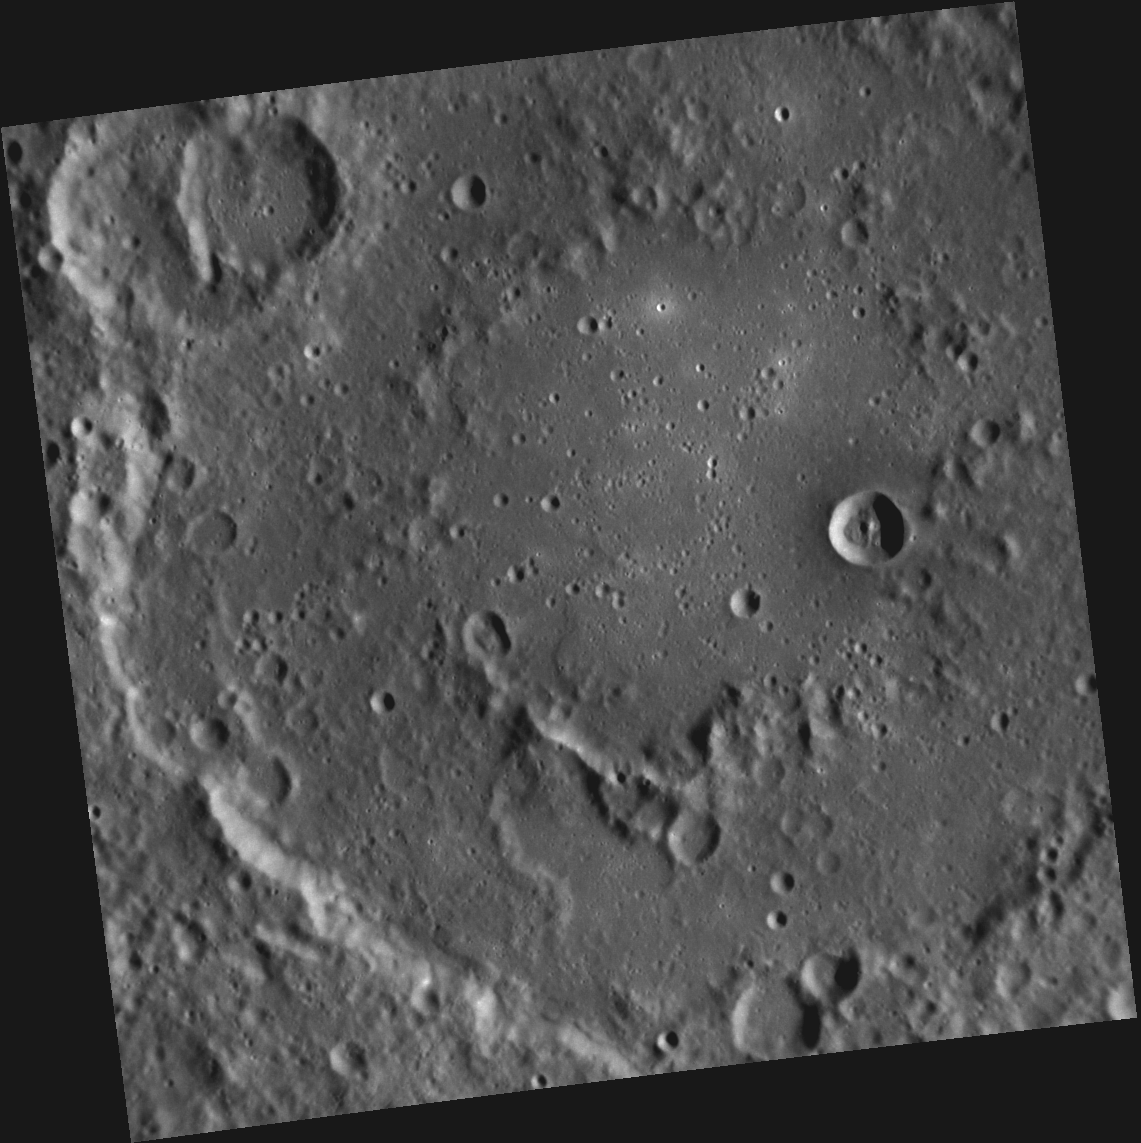

The Man Who Set Mercury to Music

This image, taken with the Narrow Angle Camera (NAC), shows Holst crater. A peak-ring basin, Holst is one of 23 Mercury craters recently assigned names by the IAU. Holst was named for English composer Gustav Holst, who is best known for his orchestral suite The Planets — the third movement of which is “Mercury, the Winged Messenger.”

This image was acquired as a high-resolution targeted observation. Targeted observations are images of a small area on Mercury’s surface at resolutions much higher than the 200-meter/pixel morphology base map. It is not possible to cover all of Mercury’s surface at this high resolution, but typically several areas of high scientific interest are imaged in this mode each week.

Date acquired: January 12, 2012
Image Mission Elapsed Time (MET): 234830851
Image ID: 1254970
Instrument: Narrow Angle Camera (NAC) of the Mercury Dual Imaging System (MDIS)
Center Latitude: -17.75°
Center Longitude: 44.65° E
Resolution: 147 meters/pixel
Scale: Holst crater is 170 km (106 mi.) in diameter
Incidence Angle: 67.0°
Emission Angle: 0.5°
Phase Angle: 67.2°

The MESSENGER spacecraft is the first ever to orbit the planet Mercury, and the spacecraft’s seven scientific instruments and radio science investigation are unraveling the history and evolution of the Solar System’s innermost planet. Visit the Why Mercury? section of this website to learn more about the key science questions that the MESSENGER mission is addressing. During the one-year primary mission, MDIS acquired 88,746 images and extensive other data sets. MESSENGER is now in a year-long extended mission, during which plans call for the acquisition of more than 80,000 additional images to support MESSENGER’s science goals.

These images are from MESSENGER, a NASA Discovery mission to conduct the first orbital study of the innermost planet, Mercury. For information regarding the use of images, see the MESSENGER image use policy.

Credit: NASA/Johns Hopkins University Applied Physics Laboratory/Carnegie Institution of Washington